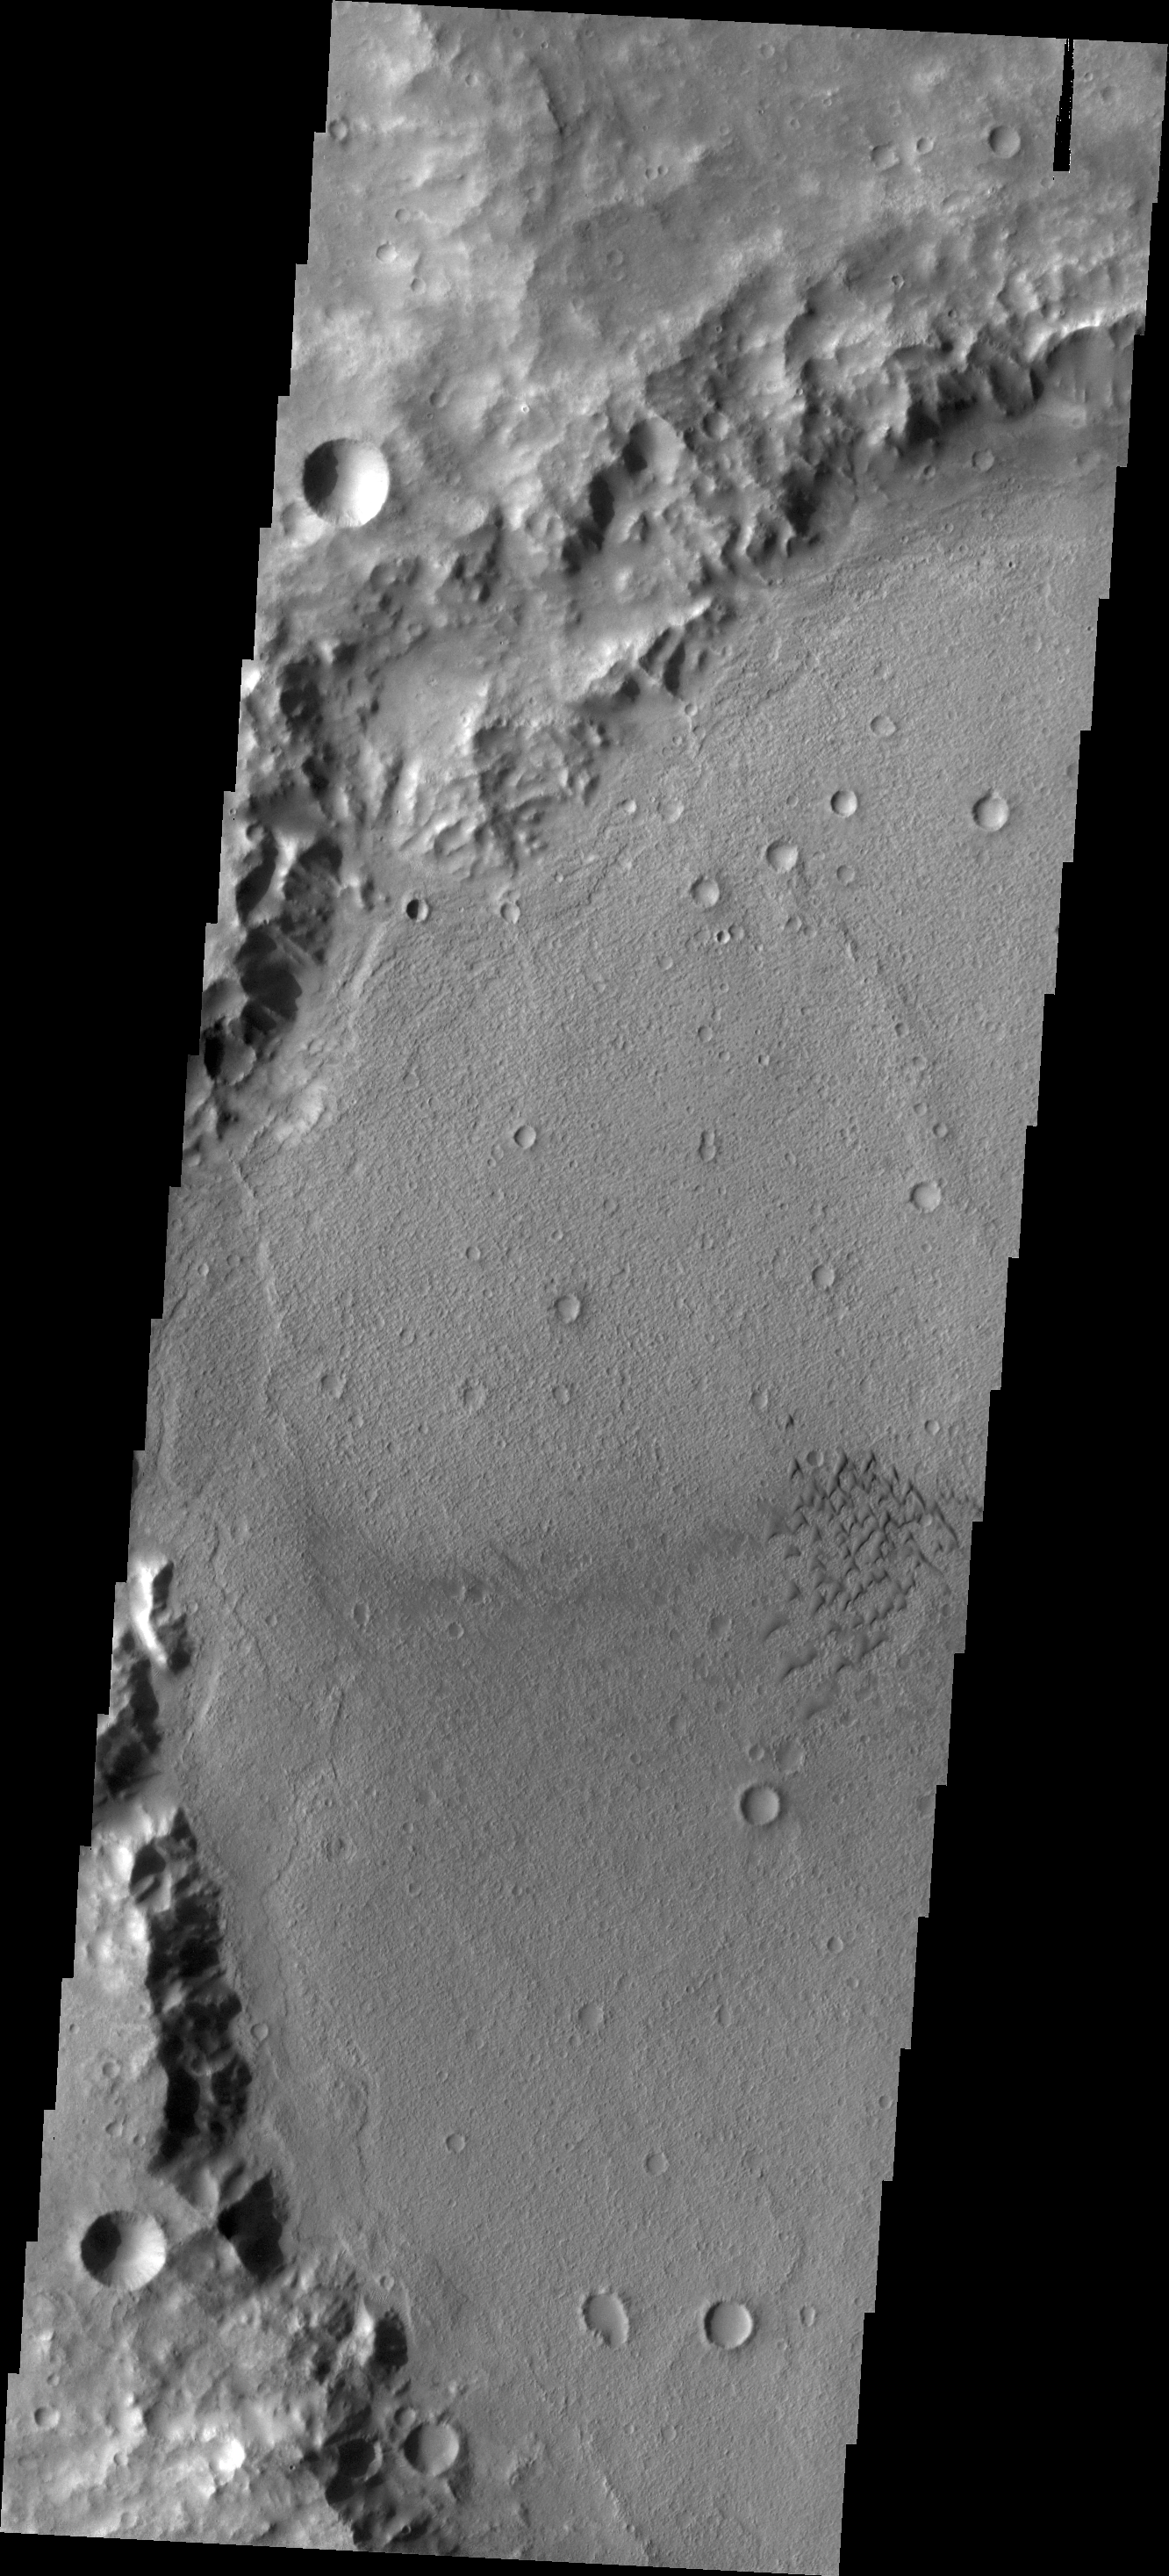

Crater Dunes

This small field of sand dunes is located on the floor of an unnamed crater in Terra Cimmeria.

Credit: NASA/JPL/ASU